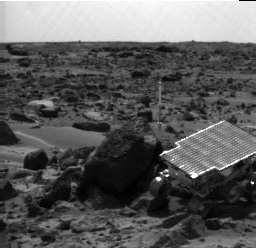

Sojourner Rover Near “Half Dome ”- Left Eye

Sojourner Rover is seen traversing near “Half Dome” in this image, taken on Sol 59 by the Imager for Mars Pathfinder (IMP). The rover’s Alpha Proton X-ray Spectrometer (APXS) is the cylindrical object extending from the back of the rover.

This image and PIA01559 (right eye) make up a stereo pair.

Mars Pathfinder is the second in NASA’s Discovery program of low-cost spacecraft with highly focused science goals. The Jet Propulsion Laboratory, Pasadena, CA, developed and manages the Mars Pathfinder mission for NASA’s Office of Space Science, Washington, D.C. JPL is an operating division of the California Institute of Technology (Caltech).

Photojournal note: Sojourner spent 83 days of a planned seven-day mission exploring the Martian terrain, acquiring images, and taking chemical, atmospheric and other measurements. The final data transmission received from Pathfinder was at 10:23 UTC on September 27, 1997. Although mission managers tried to restore full communications during the following five months, the successful mission was terminated on March 10, 1998.

Credit: NASA/JPL